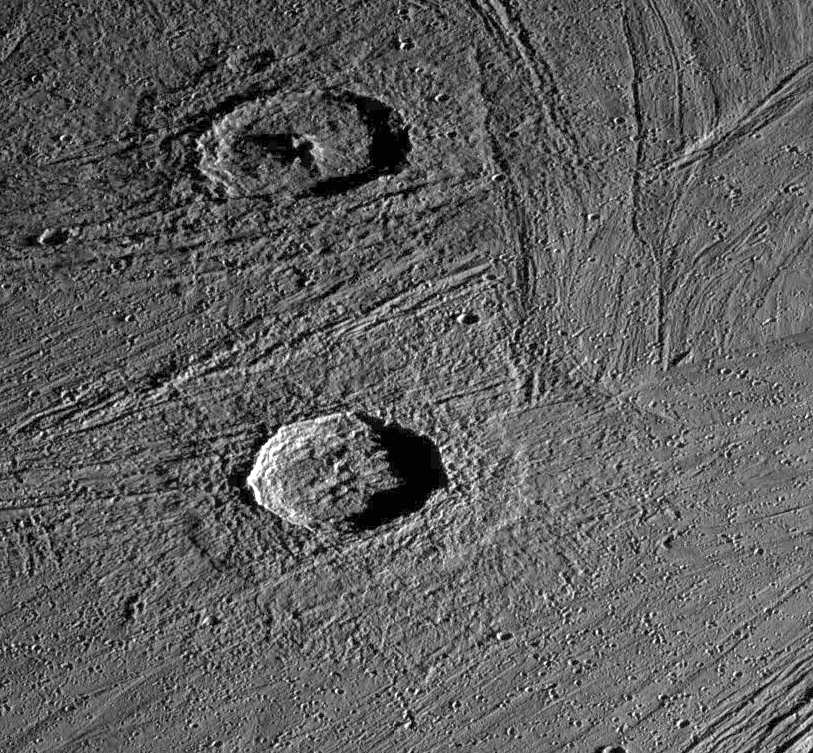

Fresh Impact Craters on Ganymede

Oblique view of two fresh impact craters in bright grooved terrain near the north pole of Jupiter’s moon, Ganymede. The craters postdate the grooved terrain since each is surrounded by swarms of smaller craters formed by material which was ejected out of the crater as it formed, and which subsequently reimpacted onto the surrounding surface. The crater to the north, Gula, which is 38 kilometers (km) in diameter, has a distinctive central peak, while the crater to the south, Achelous, (32 km in diameter) has an outer lobate ejecta deposit extending about a crater radius from the rim. Such images show the range of structural details of impact craters, and help in understanding the processes that form them.

North is to the top of the picture and the sun illuminates the surface from the right. The image, centered at 62 degrees latitude and 12 degrees longitude, covers an area approximately 142 by 132 kilometers. The resolution is 175 meters per picture element. The images were taken on April 5, 1997 at 6 hours, 33 minutes, 37 seconds Universal Time at a range of 17,531 kilometers by the Solid State Imaging (SSI) system on NASA’s Galileo spacecraft.

The Jet Propulsion Laboratory, Pasadena, CA manages the Galileo mission for NASA’s Office of Space Science, Washington, DC.

Credit: NASA/JPL/Brown University